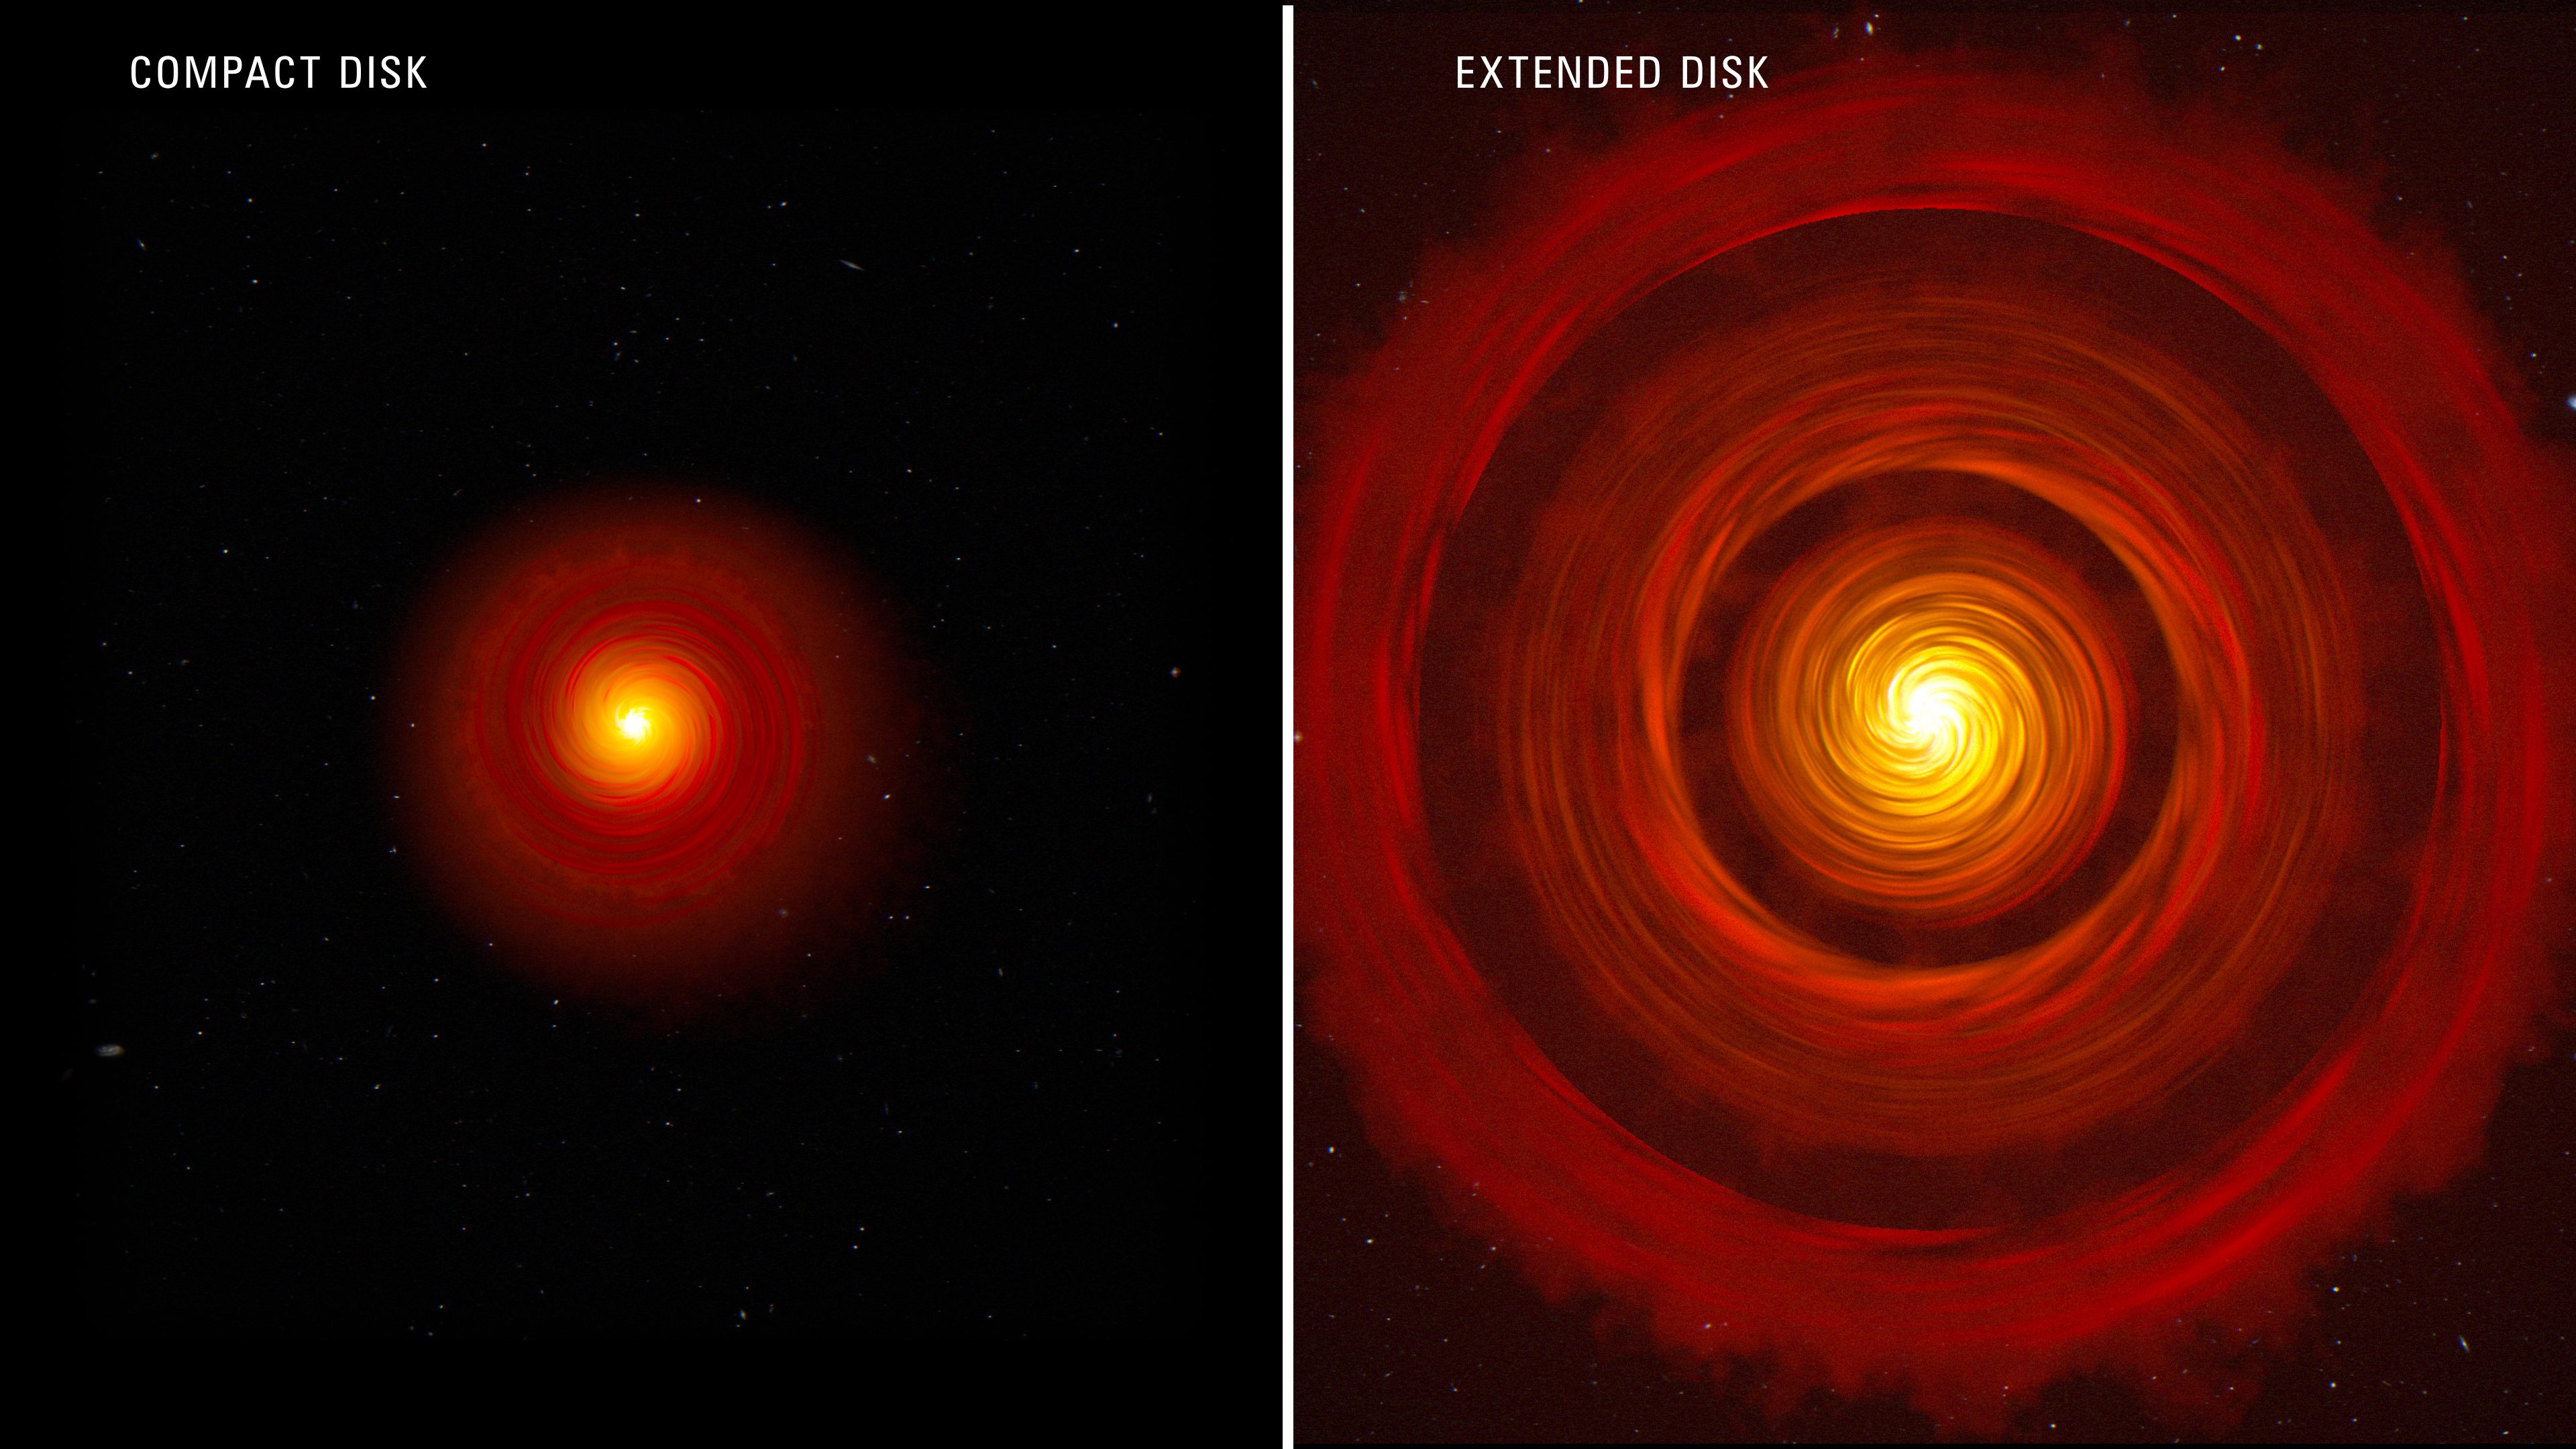

Two Protoplanetary Disks (Artist Concept)

This artist's concept compares two types of typical, planet-forming disks around newborn, Sun-like stars. On the left is a compact disk, and on the right is an extended disk with gaps. Scientists using Webb recently studied four protoplanetary disks — two compact and two extended. The researchers designed their observations to test whether compact planet-forming disks have more water in their inner regions than extended planet-forming disks with gaps. This would happen if ice-covered pebbles in the compact disks drift more efficiently into the close-in regions nearer to the star and deliver large amounts of solids and water to the just-forming, rocky, inner planets.

Current research proposes that large planets may cause rings of increased pressure, where pebbles tend to collect. As the pebbles drift, any time they encounter an increase in pressure, they tend to collect there. These pressure traps don't necessarily shut down pebble drift, but they do impede it. This is what appears to be happening in the large disks with rings and gaps. This also could have been a role of Jupiter in our solar system — inhibiting pebbles and water delivery to our small, inner, and relatively water-poor rocky planets.

Credit: Illustration: NASA, ESA, CSA, Joseph Olmsted (STScI)